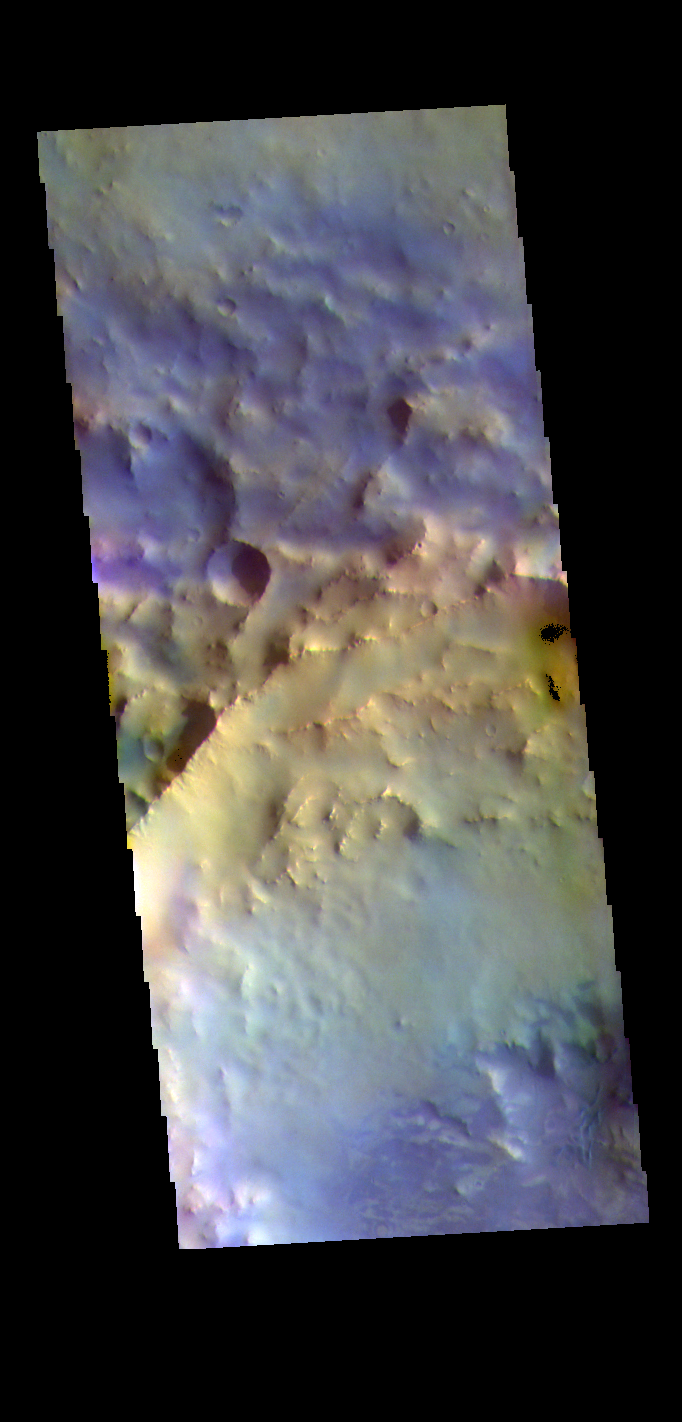

Terra Sabaea Crater – False Color

The THEMIS VIS camera contains 5 filters. The data from different filters can be combined in multiple ways to create a false color image. These false color images may reveal subtle variations of the surface not easily identified in a single band image. Today’s false color image shows part of an unnamed crater located in Terra Sabaea. Dark blue tones in this filter combination indicate basaltic sand.

Credit: NASA/JPL-Caltech/ASU